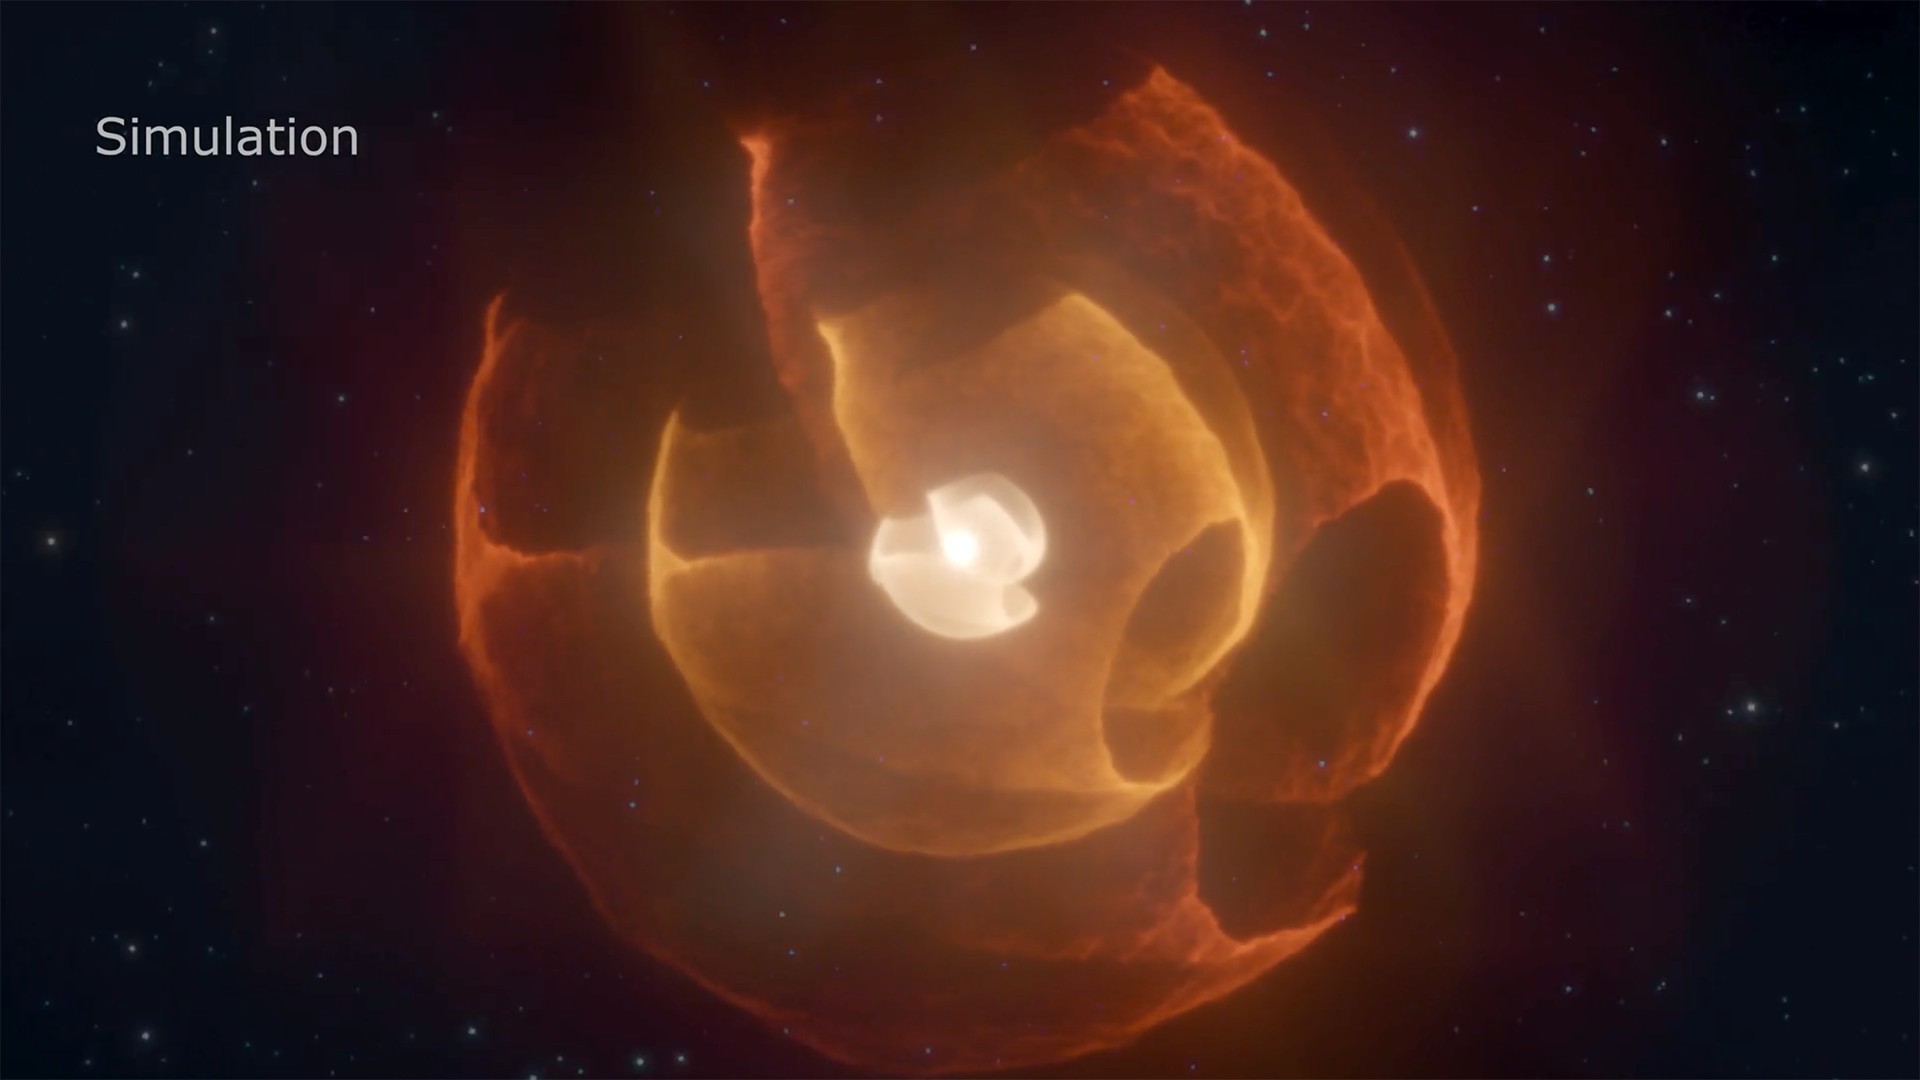

Wolf-Rayet Apep Visualization

This scientific visualization models what three of the four dust shells sent out by two Wolf-Rayet stars in the Apep system look like in 3D based on mid-infrared observations from NASA’s James Webb Space Telescope. Apep is made up of two Wolf-Rayet binary stars that are orbiting together with a third supergiant star. For 25 years during every 190-year orbit, the Wolf-Rayet stars’ winds collide, producing and sending out new waves of amorphous carbon dust. The width of the widest bubble is at least 4.6 light-years across.

Credit: Image: NASA, ESA, CSA, STScI; Simulation: Yinuo Han (Caltech), Ryan White (Macquarie University); Visualization: Christian Nieves (STScI); Image Processing: Alyssa Pagan (STScI)